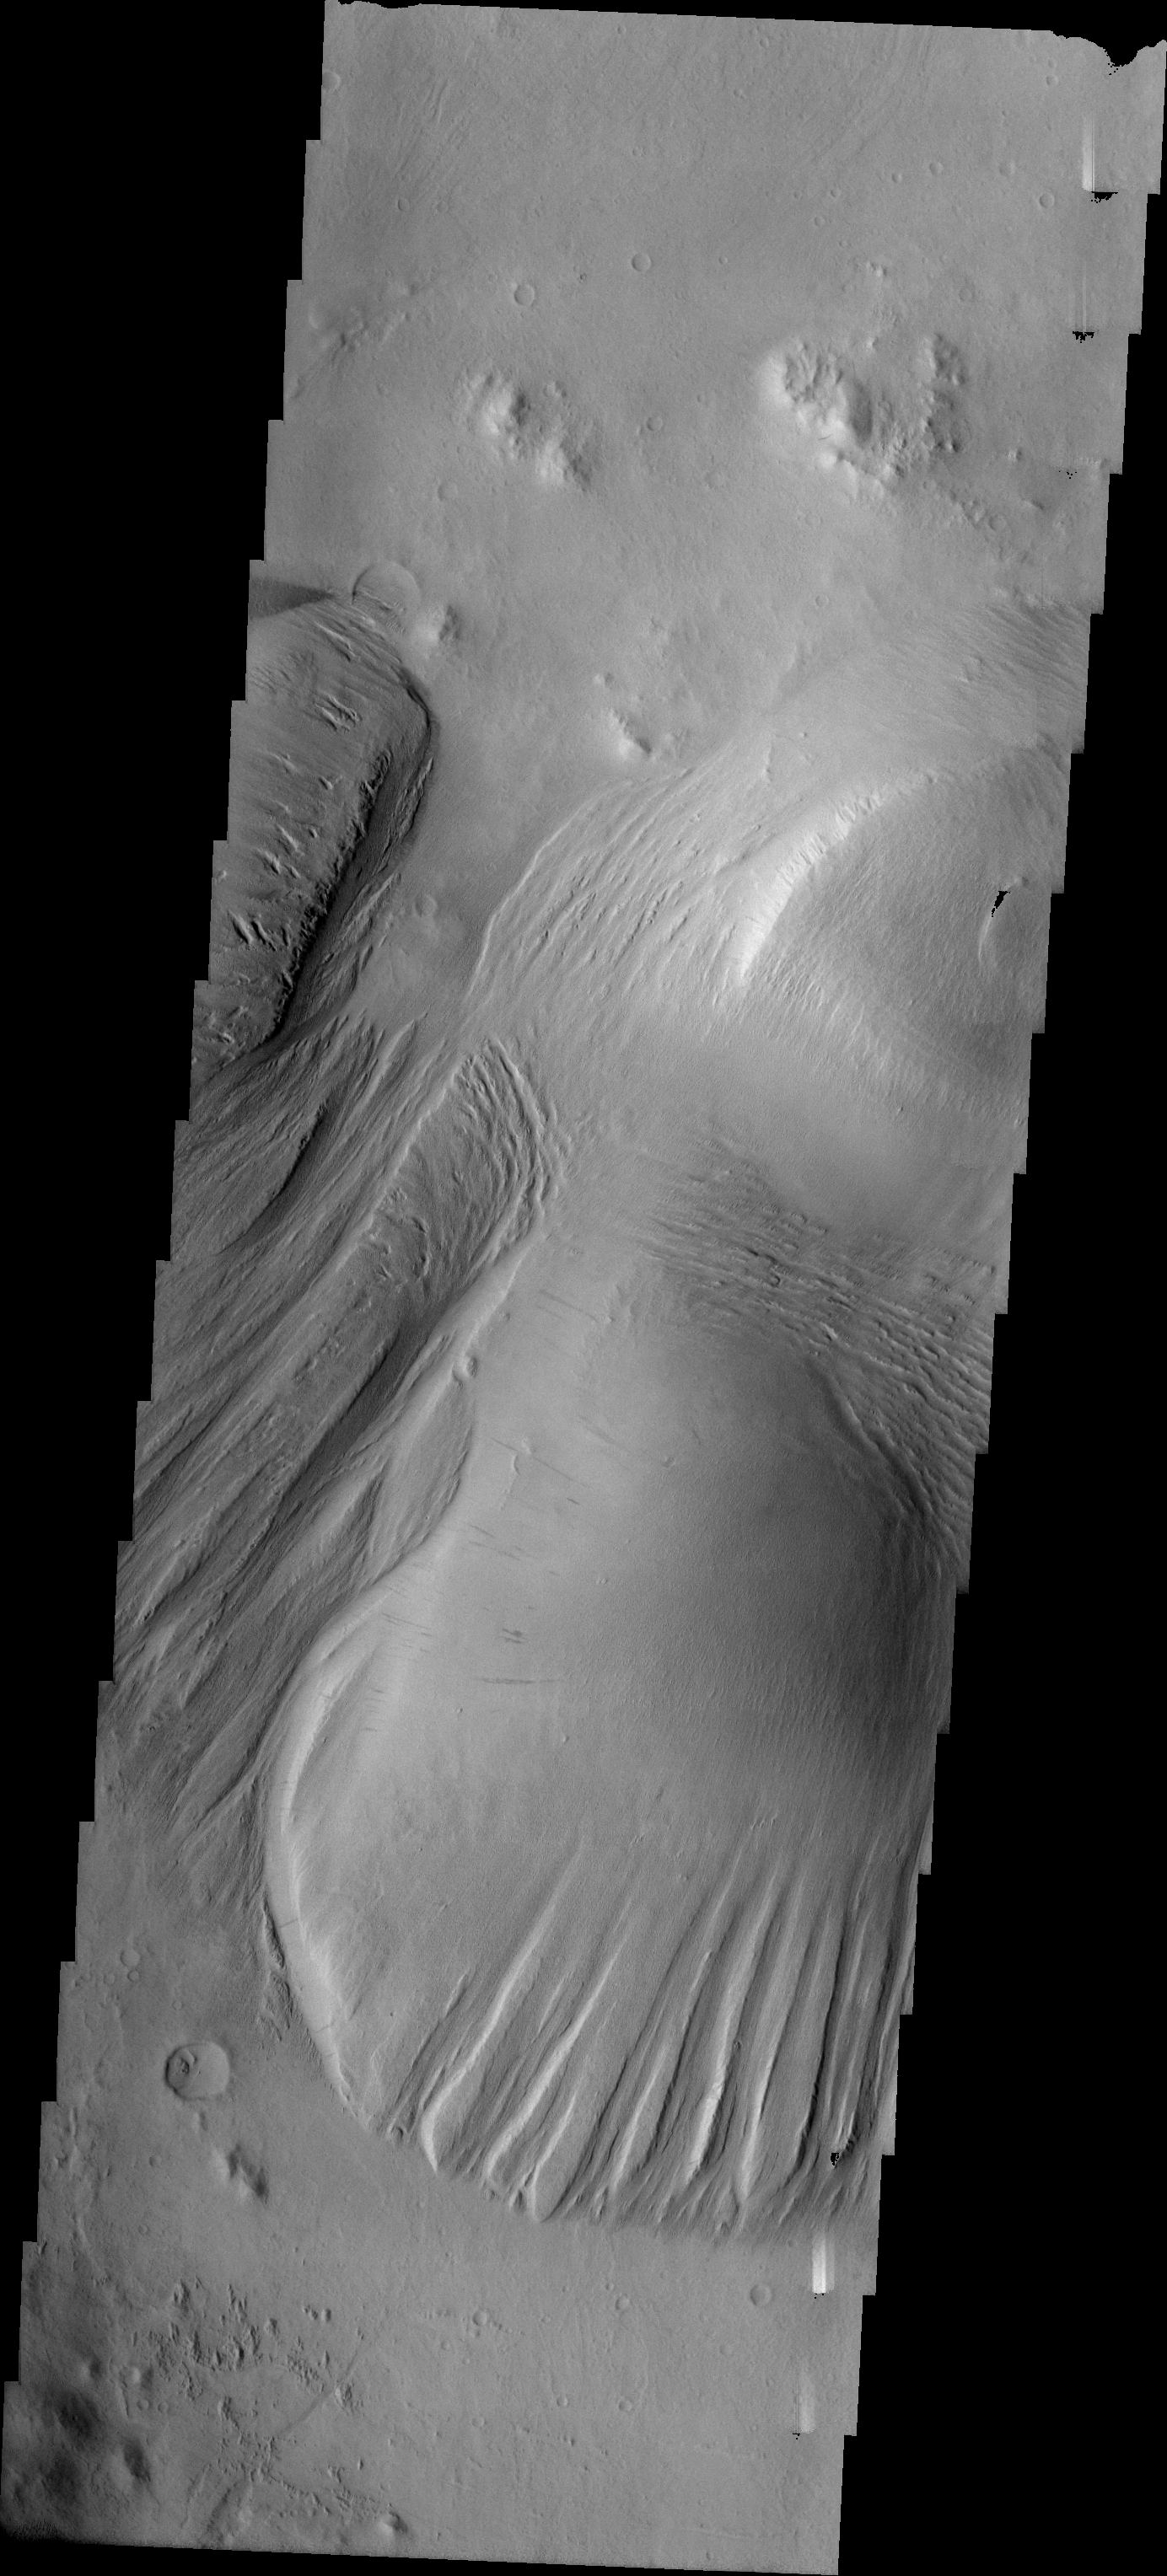

Yardang Development

Released 16 July 2004

The atmosphere of Mars is a dynamic system. Water-ice clouds, fog, and hazes can make imaging the surface from space difficult. Dust storms can grow from local disturbances to global sizes, through which imaging is impossible. Seasonal temperature changes are the usual drivers in cloud and dust storm development and growth.

Eons of atmospheric dust storm activity has left its mark on the surface of Mars. Dust carried aloft by the wind has settled out on every available surface; sand dunes have been created and moved by centuries of wind; and the effect of continual sand-blasting has modified many regions of Mars, creating yardangs and other unusual surface forms.

This image illustrates different amounts of yardang development on the large deposit found on the floor of Nicholson Crater. Note the formation of the ridge/trough shape at the bottom part of the main deposit.

Image information: VIS instrument. Latitude 0.2, Longitude 195.3 East (164.7 West). 19 meter/pixel resolution.

Note: this THEMIS visual image has not been radiometrically nor geometrically calibrated for this preliminary release. An empirical correction has been performed to remove instrumental effects. A linear shift has been applied in the cross-track and down-track direction to approximate spacecraft and planetary motion. Fully calibrated and geometrically projected images will be released through the Planetary Data System in accordance with Project policies at a later time.

NASA’s Jet Propulsion Laboratory manages the 2001 Mars Odyssey mission for NASA’s Office of Space Science, Washington, D.C. The Thermal Emission Imaging System (THEMIS) was developed by Arizona State University, Tempe, in collaboration with Raytheon Santa Barbara Remote Sensing. The THEMIS investigation is led by Dr. Philip Christensen at Arizona State University. Lockheed Martin Astronautics, Denver, is the prime contractor for the Odyssey project, and developed and built the orbiter. Mission operations are conducted jointly from Lockheed Martin and from JPL, a division of the California Institute of Technology in Pasadena.

Credit: NASA/JPL/Arizona State University